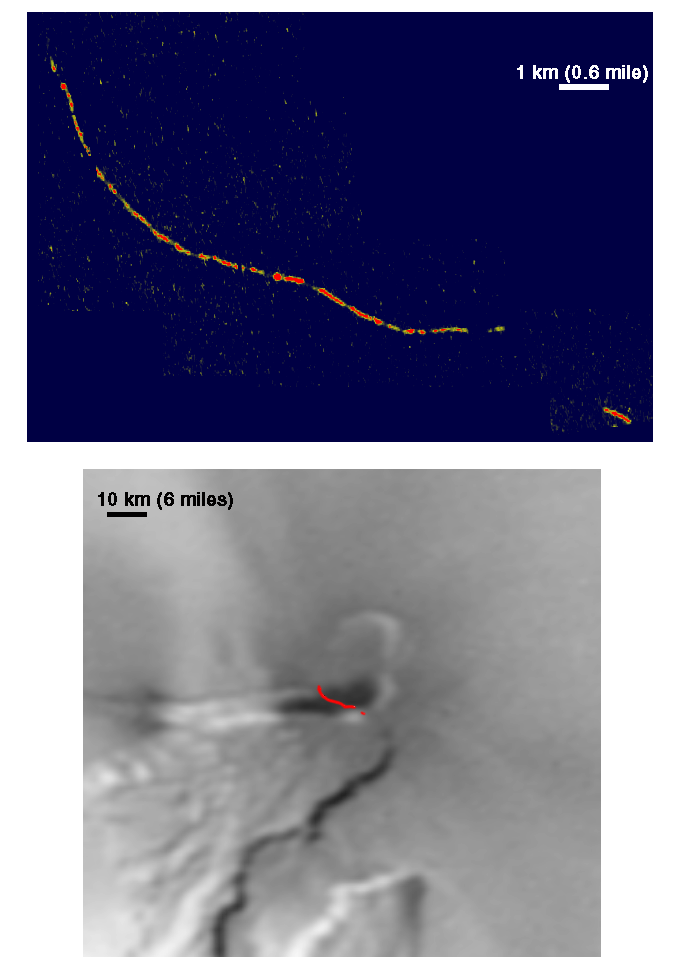

Pele’s Hot Caldera Margin

The volcano Pele glows in the night in this close-up image of Jupiter’s moon Io, obtained by NASA’s Galileo spacecraft in the closest-ever Io flyby on October 10, 1999. Only surfaces hotter than 600 degrees Celsius (1,100 degrees Fahrenheit) are visible in this image. The hot material forms a thin, curving line more than 10 kilometers (6 miles) long and up to 50 meters (150 feet) wide. Galileo scientists believe that the changes in brightness along the curving line are due to variations in the amount of hot lava exposed at the surface. Data acquired previously suggest that the liquid lava at Pele is over 1,200 degrees Celsius (2,200 degrees Fahrenheit). Such lava would cool and become invisible in this image in just a few minutes. Therefore, this image outlines parts of the volcano that are at most a few minutes old.

The outline of the fresh, hot material is superimposed on the best daytime image of Pele (bottom), showing that the hot material follows the margin of Pele’s caldera. A caldera is a depression caused by collapse during a volcanic eruption. Galileo scientists hypothesize that the Pele caldera is filled with liquid lava, with the floating crust broken-up along the margins where it hits the cliffs along the caldera’s walls. The lava lake is probably confined to the dark, southern part of the Pele caldera, which covers an area of about 15 by 10 kilometers (10 by 6 miles). Previous data collected by Galileo indicate that hot material covers only an area of about 800 by 800 meters (0.5 by 0.5 miles). This suggests that most of the lava lake is covered by a cooler crust that floats on top of the molten lava. The behavior of this lava lake is similar to that of Hawaiian lava lakes, although Pele covers an area several thousand times larger than the lakes in Hawaii. Interestingly, the image of Pele’s caldera obtained by Galileo in October shows only about one-percent of the hot area was known to be on the volcano. This indicates that 99-percent of the activity at Pele is in a region that was not imaged in this flyby.

Pu’u O’o lava lake, Hawaii, 1992

North is to the top of the picture and the sun is on the other side of Io. It is centered at 18.6 degrees south latitude and 255.7 degrees west longitude, looking obliquely at an area approximately 10 kilometers (6 miles) by 10 kilometers (6 miles) in size. The picture has a resolution of 30 meters (100 feet) per picture element and is taken in the clear filter using a 45.8 millisecond exposure time. The images were taken by the camera onboard Galileo from a range of about 1,400 kilometers (840 miles).

The Jet Propulsion Laboratory, Pasadena, CA manages the mission for NASA’s Office of Space Science, Washington, DC. JPL is a division of the California Institute of Technology, Pasadena, CA.

Credit: NASA/JPL/University of Arizona